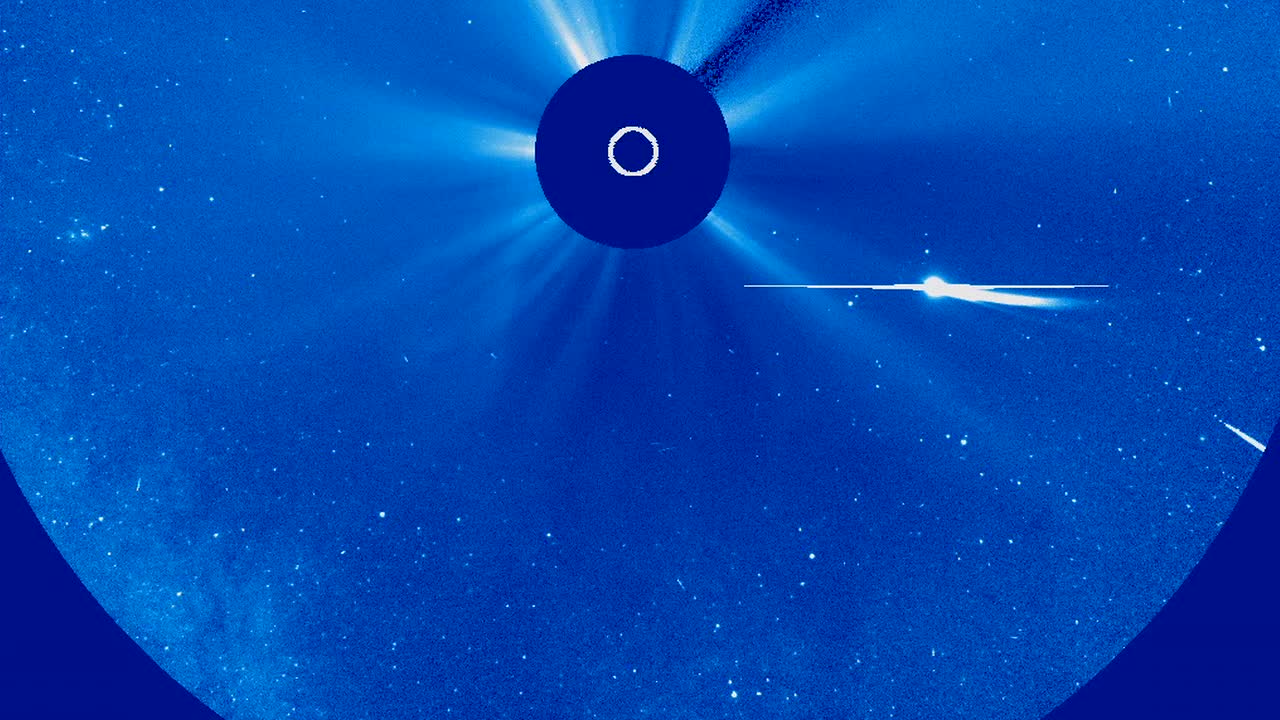

What is a Sungrazing Comet? [hd video]

Sungrazing comets are a special class of comets that come very close to the sun at their nearest approach, a point called perihelion. To be considered a sungrazer, a comet needs to get within about 850,000 miles from the sun at perihelion. Many come even closer, even to within a few thousand miles. Being so close to the sun is very hard on comets for many reasons. They are subjected to a lot of solar radiation which boils off their water or other volatiles. The physical push of the radiation and the solar wind also helps form the tails. And as they get closer to the sun, the comets experience extremely strong tidal forces, or gravitational stress. In this hostile environment, many sungrazers do not survive their trip around the sun. Although they don't actually crash into the solar surface, the sun is able to destroy them anyway. Many sungrazing comets follow a similar orbit, called the Kreutz Path, and collectively belong to a population called the Kreutz Group. In fact, close to 85% of the sungrazers seen by the SOHO satellite are on this orbital highway. Scientists think one extremely large sungrazing comet broke up hundreds, or even thousands, of years ago, and the current comets on the Kreutz Path are the leftover fragments of it. As clumps of remnants make their way back around the sun, we experience a sharp increase in sungrazing comets, which appears to be going on now. Comet Lovejoy, which reached perihelion on December 15, 2011 is the best known recent Kreutz-group sungrazer. And so far, it is the only one that NASA's solar-observing fleet has seen survive its trip around the sun. Comet ISON, an upcoming sungrazer with a perihelion of 730,000 miles on November 28, 2013, is not on the Kreutz Path. In fact, ISON's orbit suggests that it may gain enough momentum to escape the solar system entirely, and never return. Before it does so, it will pass within about 40 million miles from Earth on December 26th.

Credit: NASA's Goddard Space Flight Center